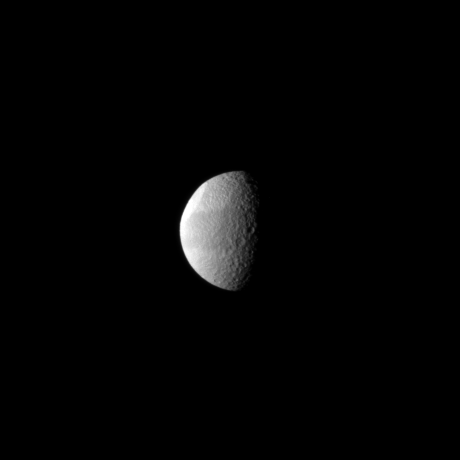

Odysseus in Profile

Tethys’ huge Odysseus Crater is brightly lit in the northern latitudes of this Saturnian moon in this Cassini spacecraft view.

The crater is seen almost edge-on in the upper left of the image. See PIA07693 for a closer view of this crater. Lit terrain seen here is on the leading hemisphere of Tethys (1,062 kilometers, or 660 miles across). North on Tethys is up and rotated 1 degree to the left.

The image was taken in visible light with the Cassini spacecraft narrow-angle camera on April 9, 2010. The view was acquired at a distance of approximately 1.5 million kilometers (932,000 miles) from Tethys and at a Sun-Tethys-spacecraft, or phase, angle of 75 degrees. Image scale is 9 kilometers (6 miles) per pixel.

The Cassini-Huygens mission is a cooperative project of NASA, the European Space Agency and the Italian Space Agency. The Jet Propulsion Laboratory, a division of the California Institute of Technology in Pasadena, manages the mission for NASA’s Science Mission Directorate, Washington, D.C. The Cassini orbiter and its two onboard cameras were designed, developed and assembled at JPL. The imaging operations center is based at the Space Science Institute in Boulder, Colo.

Credit: NASA/JPL/Space Science Institute